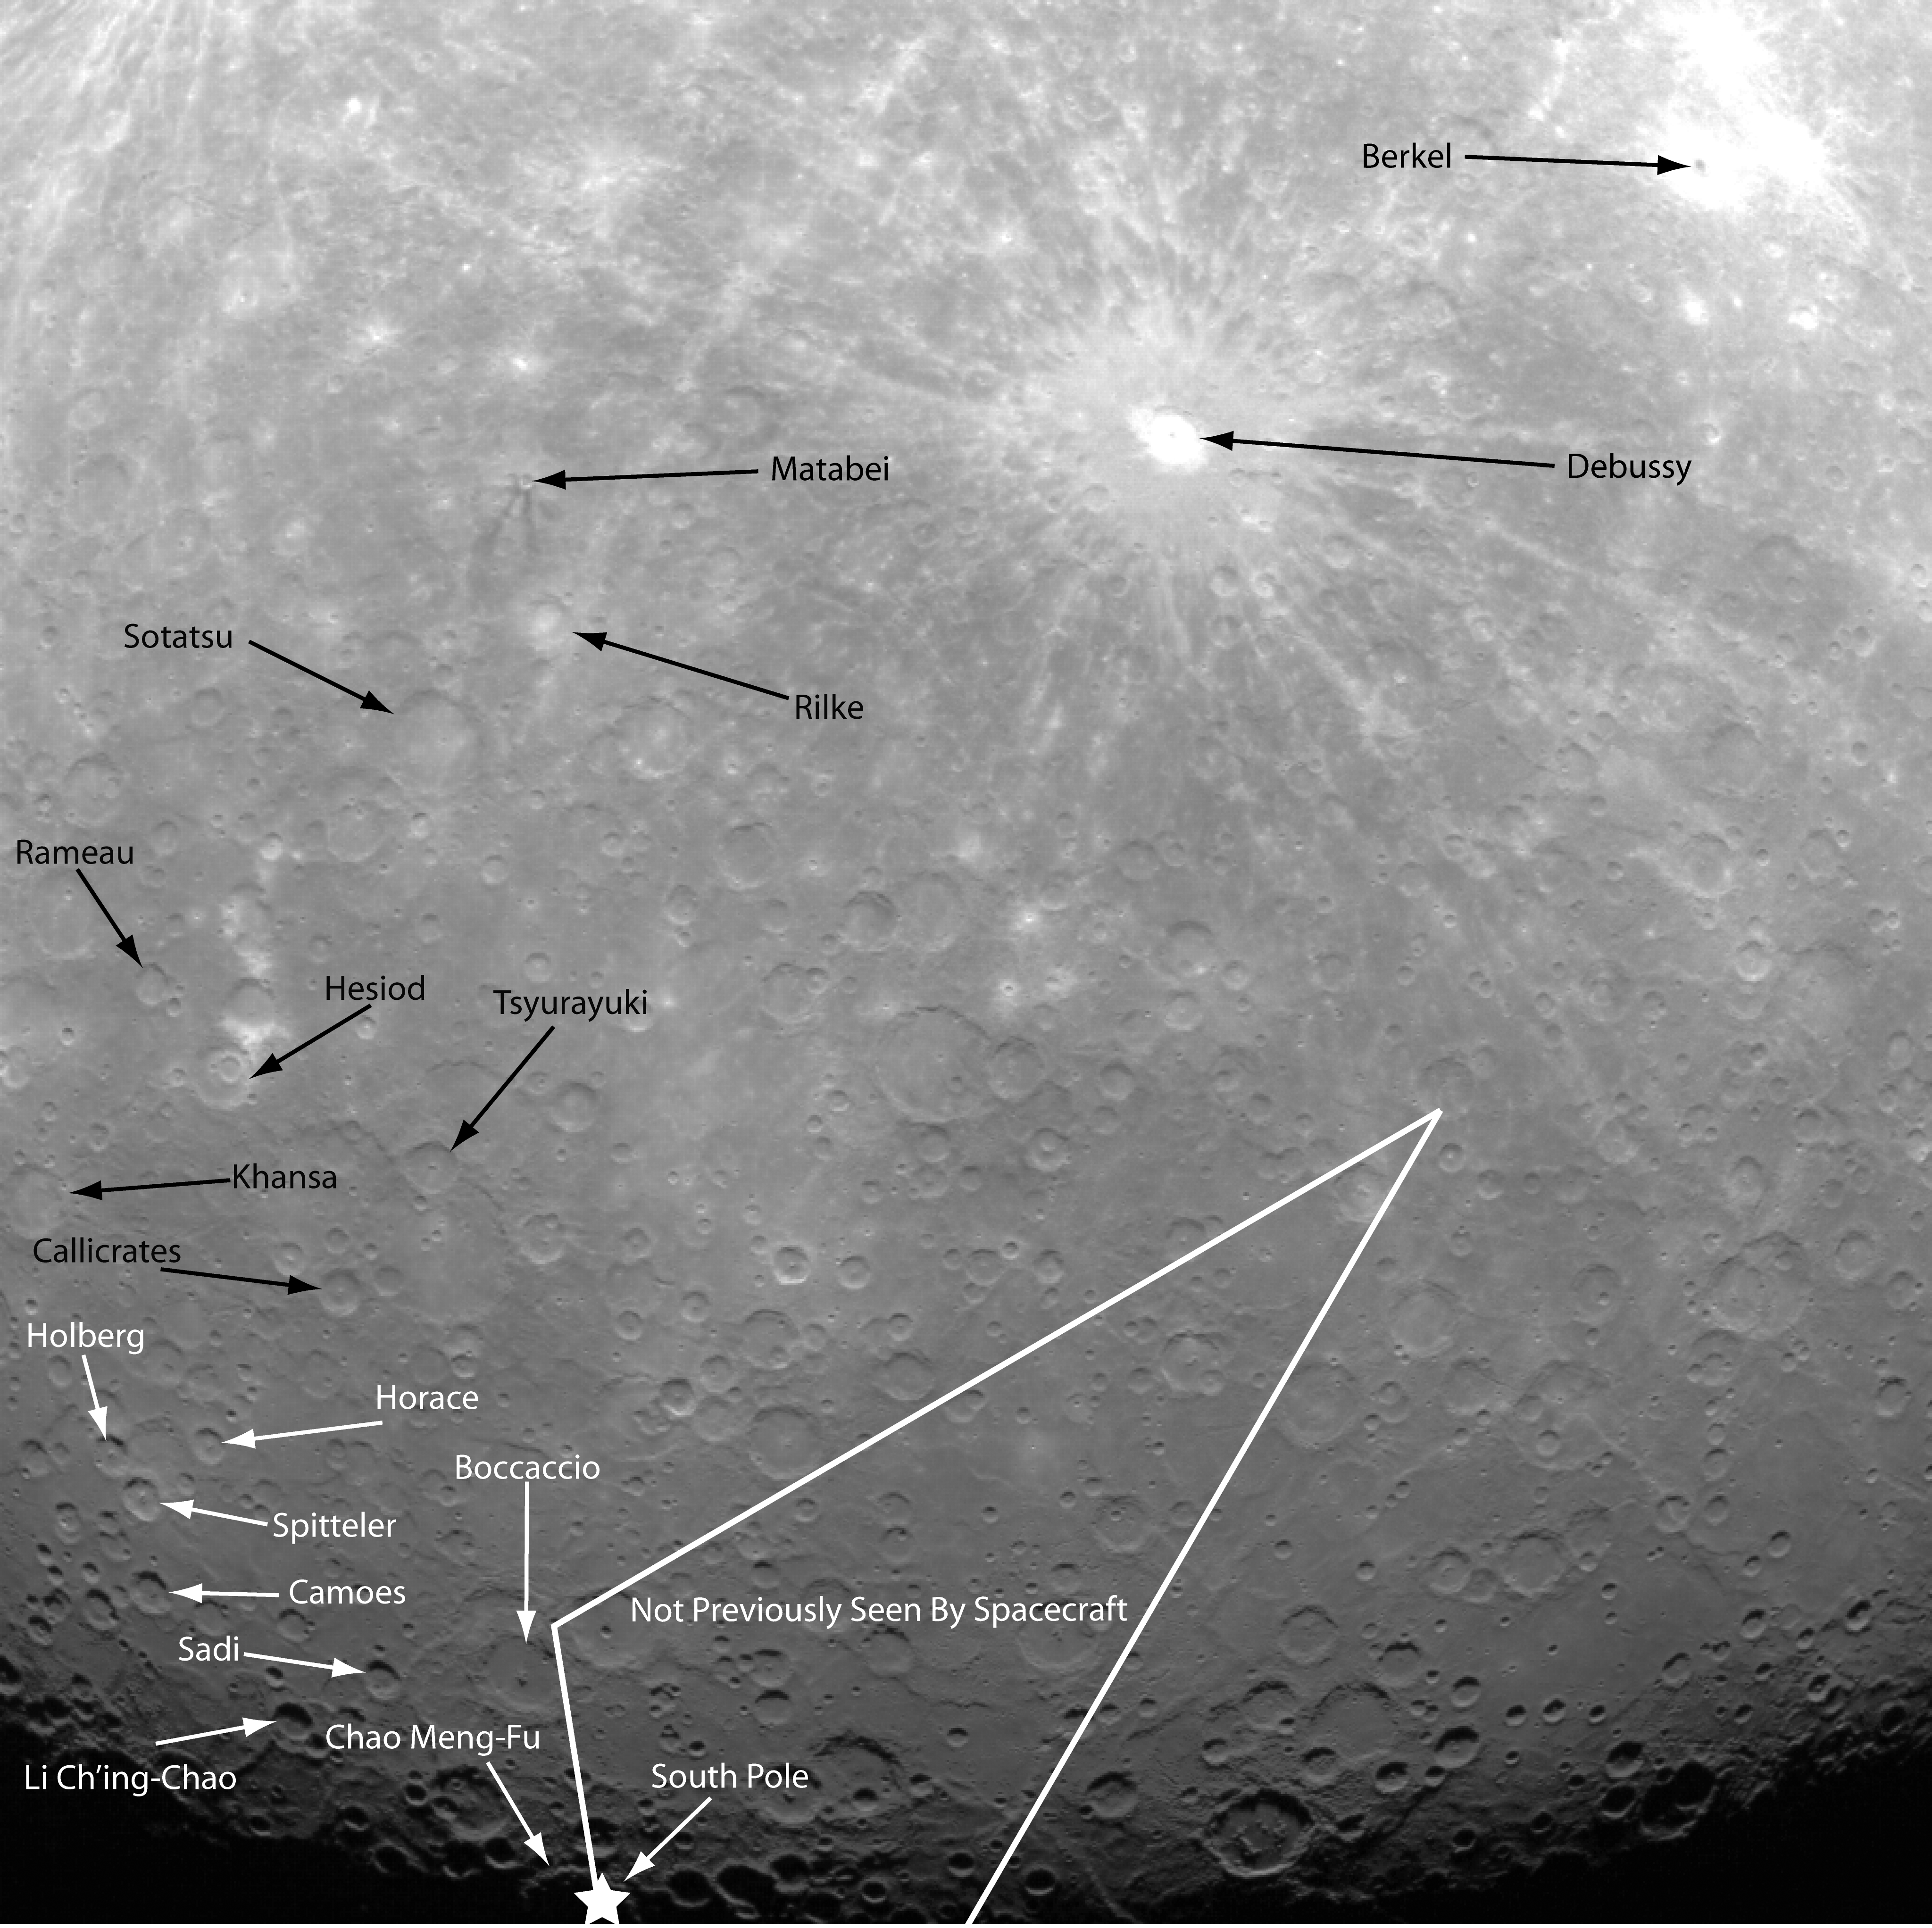

An Annotated Guide to the First Orbital Image

This historic first orbital image of Mercury was acquired 37 years to the day after Mariner 10’s historic first flyby of the innermost planet. Labels have been added to indicate several craters that were named based on Mariner 10 images, as well as Debussy, Matabei, and Berkel, which were named based on MESSENGER flyby images. The surface contained in the white lines is terrain previously unseen by spacecraft, and the star indicates the location of the south pole.

On March 17, 2011 (March 18, 2011, UTC), MESSENGER became the first spacecraft to orbit the planet Mercury. The mission is currently in its commissioning phase, during which spacecraft and instrument performance are verified through a series of specially designed checkout activities. In the course of the one-year primary mission, the spacecraft’s seven scientific instruments and radio science investigation will unravel the history and evolution of the Solar System’s innermost planet. Visit the Why Mercury? section of this website to learn more about the science questions that the MESSENGER mission has set out to answer.

Date Acquired: March 29, 2011
Image Mission Elapsed Time (MET): 209877871
Image ID: 65056
Instrument: Wide Angle Camera (WAC) of the Mercury Dual Imaging System (MDIS)
Center Latitude:-53.3°
Center Longitude:13.0° E
Resolution:2.7 kilometers/pixel (1.7 miles/pixel)
Scale: Debussy has a diameter of 80 kilometers (50 miles)

These images are from MESSENGER, a NASA Discovery mission to conduct the first orbital study of the innermost planet, Mercury. For information regarding the use of images, see the MESSENGER image use policy.

Credit: NASA/Johns Hopkins University Applied Physics Laboratory/Carnegie Institution of Washington